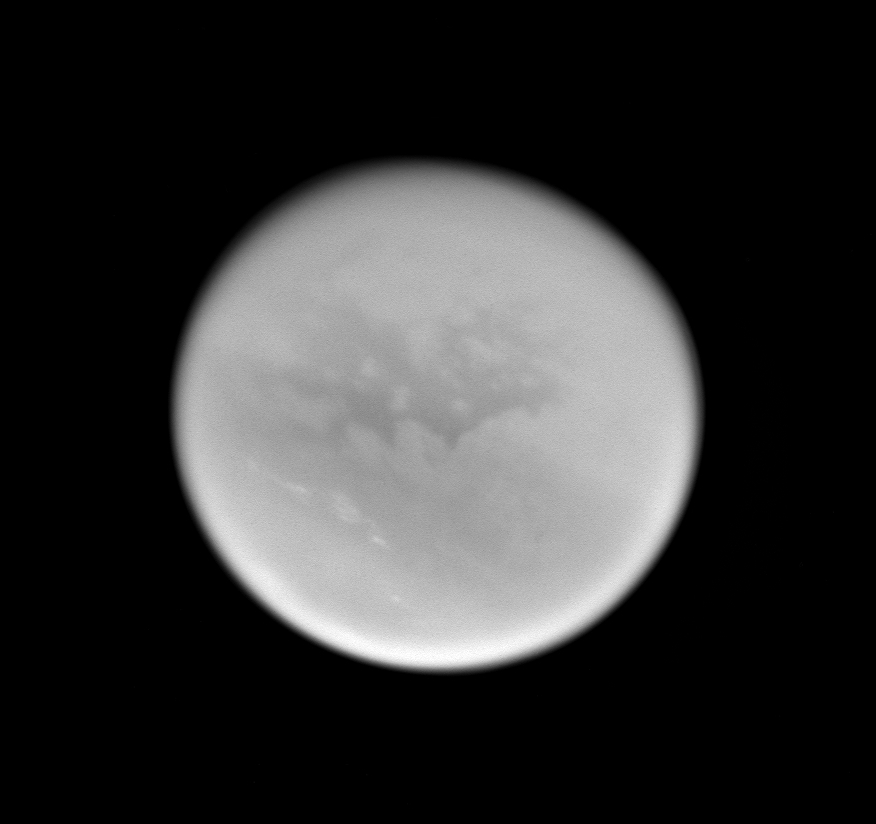

Second Titan Targeted Flyby #3

This image was taken during Cassini’s very close approach to Titan on Dec. 13, 2004.

Bright streaks of cloud in Titan’s southern hemisphere are visible. Linear clouds such as these have appeared intermittently in this region of Titan.

The image was obtained with the Cassini spacecraft wide angle camera at a distance of approximately 178,600 kilometers (111,000 miles) from Titan, through a filter sensitive to wavelengths of infrared light centered at 918 nanometers. The Sun-Titan-spacecraft, or phase, angle is 15 degrees. The image scale is about 10.5 kilometers (6.5 miles) per pixel.

The Cassini-Huygens mission is a cooperative project of NASA, the European Space Agency and the Italian Space Agency. The Jet Propulsion Laboratory, a division of the California Institute of Technology in Pasadena, manages the Cassini-Huygens mission for NASA’s Office of Space Science, Washington, D.C. The Cassini orbiter and its two onboard cameras, were designed, developed and assembled at JPL. The imaging team is based at the Space Science Institute, Boulder, Colo.

Credit: NASA/JPL/Space Science Institute